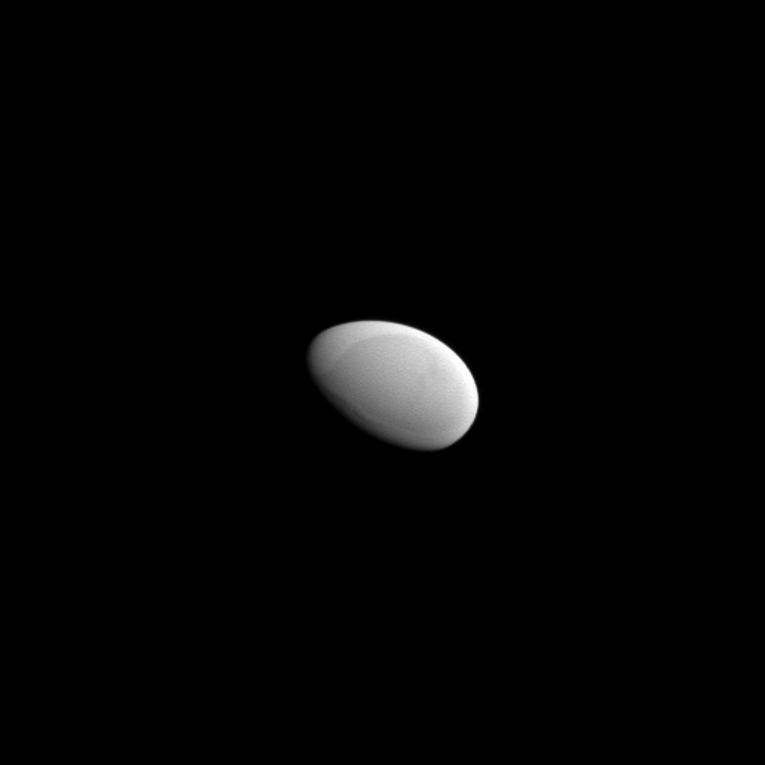

Gray Egg

It’s difficult not to think of an egg when looking at Saturn’s moon Methone, seen here during a Cassini flyby of the small moon. The relatively smooth surface adds to the effect created by the oblong shape.

Small moons like Methone are not generally spherical in shape like the larger moons. Their small sizes means that they lack sufficient gravity to pull themselves into a round shape. Scientists think that the elongated shapes of these moons may be a clue to how they formed.

Lit terrain seen here is on the leading side of Methone (2 miles, 3 kilometers across). North on Methone is up. The image was taken in visible light with the Cassini spacecraft narrow-angle camera on May 20, 2012.

The view was obtained at a distance of approximately 2,500 miles (4,000 kilometers) from Methone and at a Sun-Methone-spacecraft, or phase, angle of 63 degrees. Scale in the original image was 88 feet (27 meters) per pixel. The image has been magnified by a factor of 2.

The Cassini-Huygens mission is a cooperative project of NASA, the European Space Agency and the Italian Space Agency. The Jet Propulsion Laboratory, a division of the California Institute of Technology in Pasadena, manages the mission for NASA’s Science Mission Directorate, Washington, D.C. The Cassini orbiter and its two onboard cameras were designed, developed and assembled at JPL. The imaging operations center is based at the Space Science Institute in Boulder, Colo.

Credit: NASA/JPL-Caltech/Space Science Institute